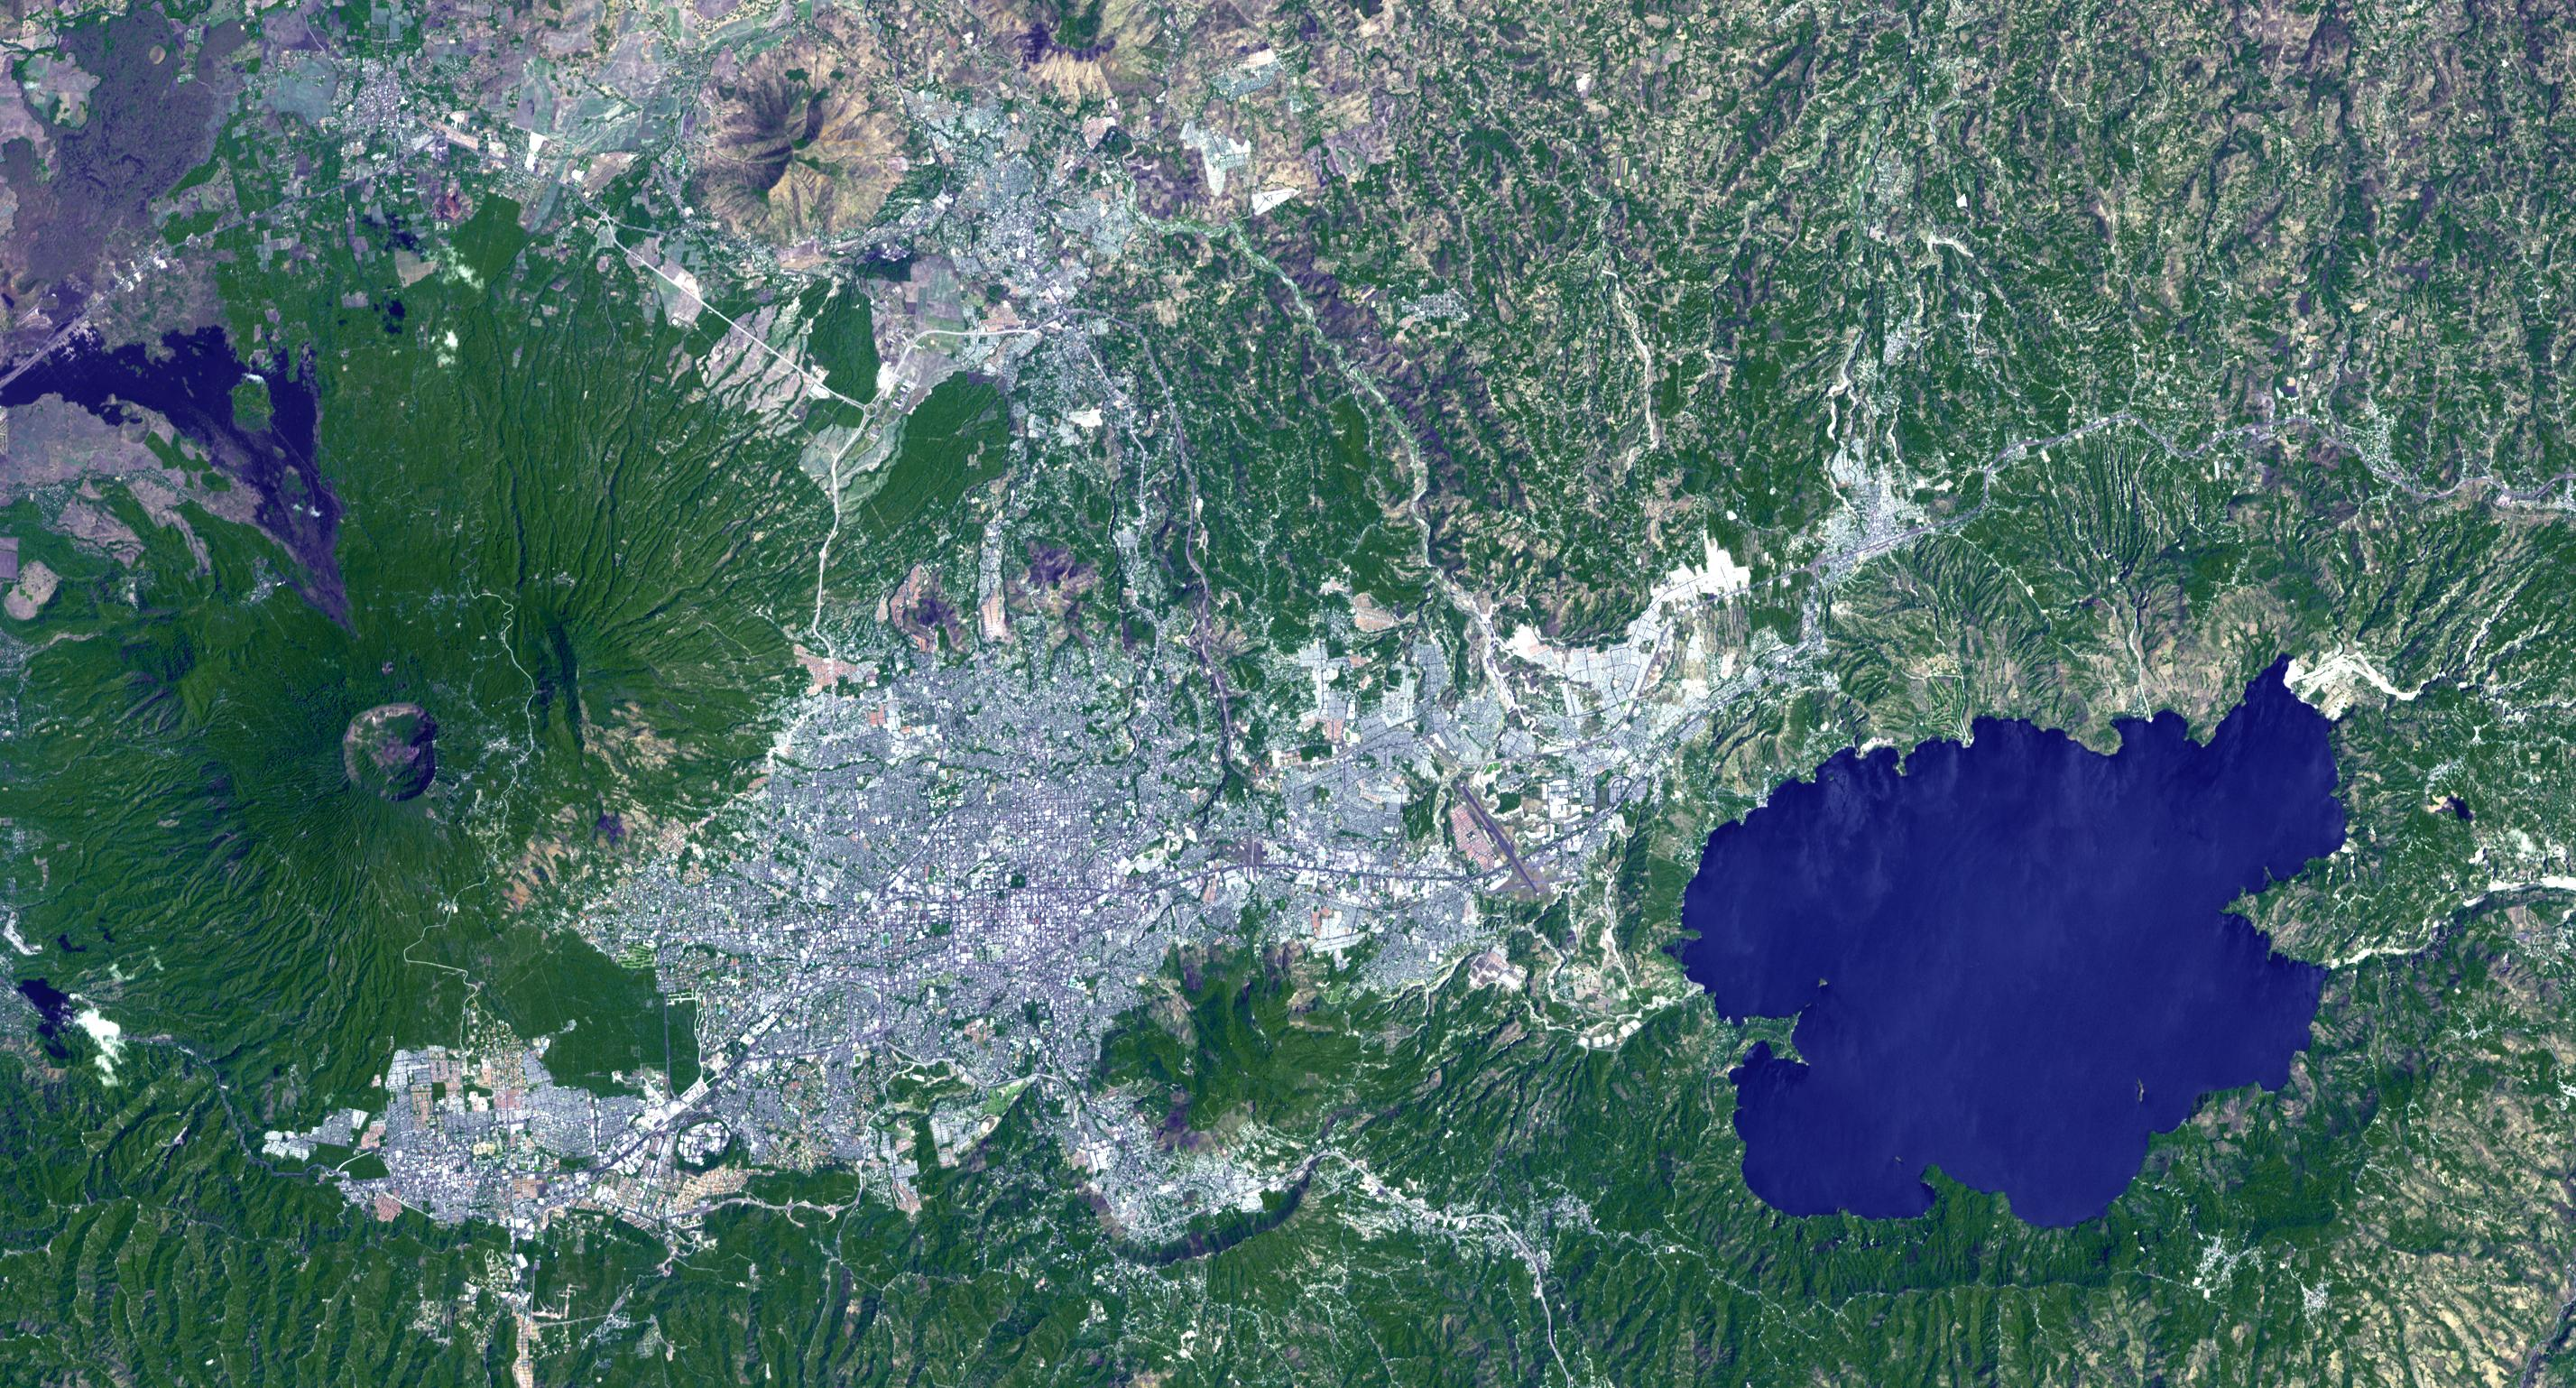

Lake Ilopango, El Salvador

Lake Ilopango is a crater lake which fills a volcanic caldera in central El Salvador, immediately east of the capital city San Salvador. The caldera collapsed most recently in about 500 AD, producing 20 times as much ash as the Mount St. Helens eruption, and blanketing an area of at least 10,000 square kilometers waist-deep in ash. The only historical eruption occurred in 1879, forming lava domes, now islets in the lake. Quetzaltepec is the stratovolcano just west of the city. Its last eruption in 1917 produced lavas flowing down the northwest flank, and evaporated the crater lake. The image was acquired March 5, 2006, covers an area of 27 by 42 km, and is located at 13.7 degrees north, 89.1 degrees west.

With its 14 spectral bands from the visible to the thermal infrared wavelength region and its high spatial resolution of 15 to 90 meters (about 50 to 300 feet), ASTER images Earth to map and monitor the changing surface of our planet. ASTER is one of five Earth-observing instruments launched Dec. 18, 1999, on Terra. The instrument was built by Japan’s Ministry of Economy, Trade and Industry. A joint U.S./Japan science team is responsible for validation and calibration of the instrument and data products.

The broad spectral coverage and high spectral resolution of ASTER provides scientists in numerous disciplines with critical information for surface mapping and monitoring of dynamic conditions and temporal change. Example applications are: monitoring glacial advances and retreats; monitoring potentially active volcanoes; identifying crop stress; determining cloud morphology and physical properties; wetlands evaluation; thermal pollution monitoring; coral reef degradation; surface temperature mapping of soils and geology; and measuring surface heat balance.

The U.S. science team is located at NASA’s Jet Propulsion Laboratory, Pasadena, Calif. The Terra mission is part of NASA’s Science Mission Directorate, Washington, D.C.

Credit: NASA/GSFC/METI/ERSDAC/JAROS, and U.S./Japan ASTER Science Team